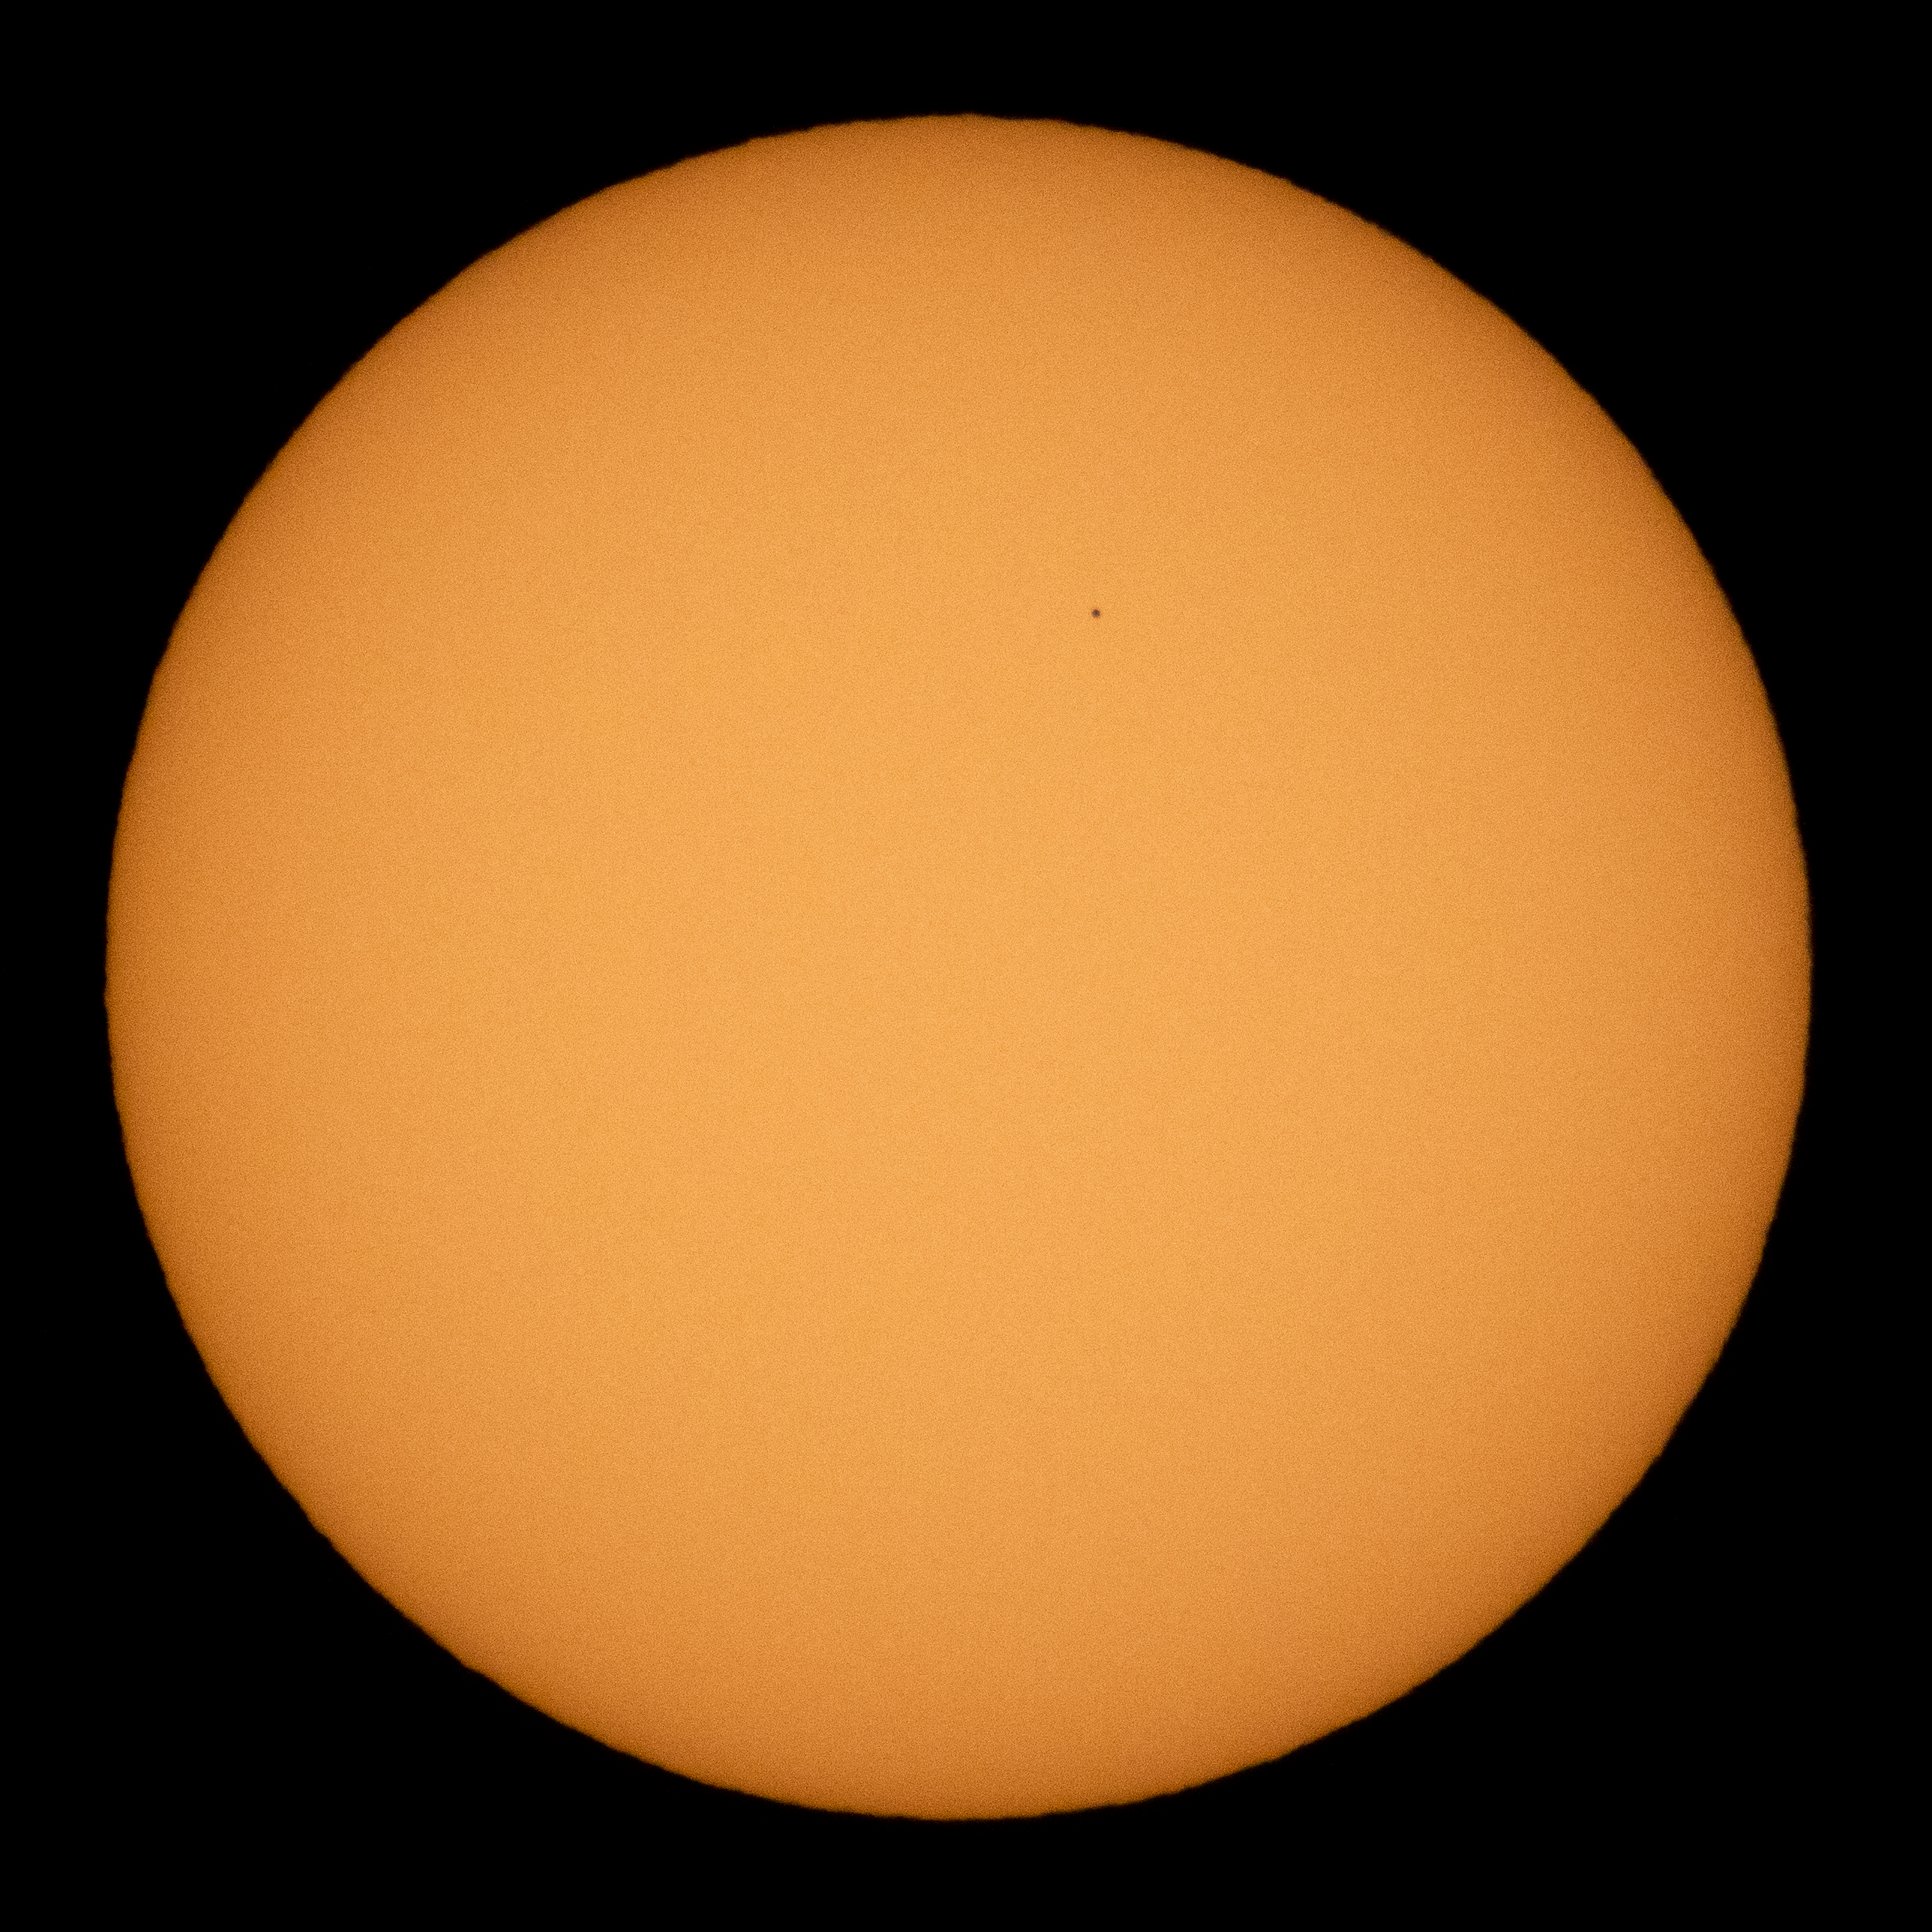

Mercury Solar Transit

The planet Mercury is seen in silhouette as it transits across the face of the sun, Monday, Nov. 11, 2019 in Salt Lake City, Utah. Mercury’s last transit was in 2016. the next won't happen again until 2032.

Credit: NASA/Joel Kowsky